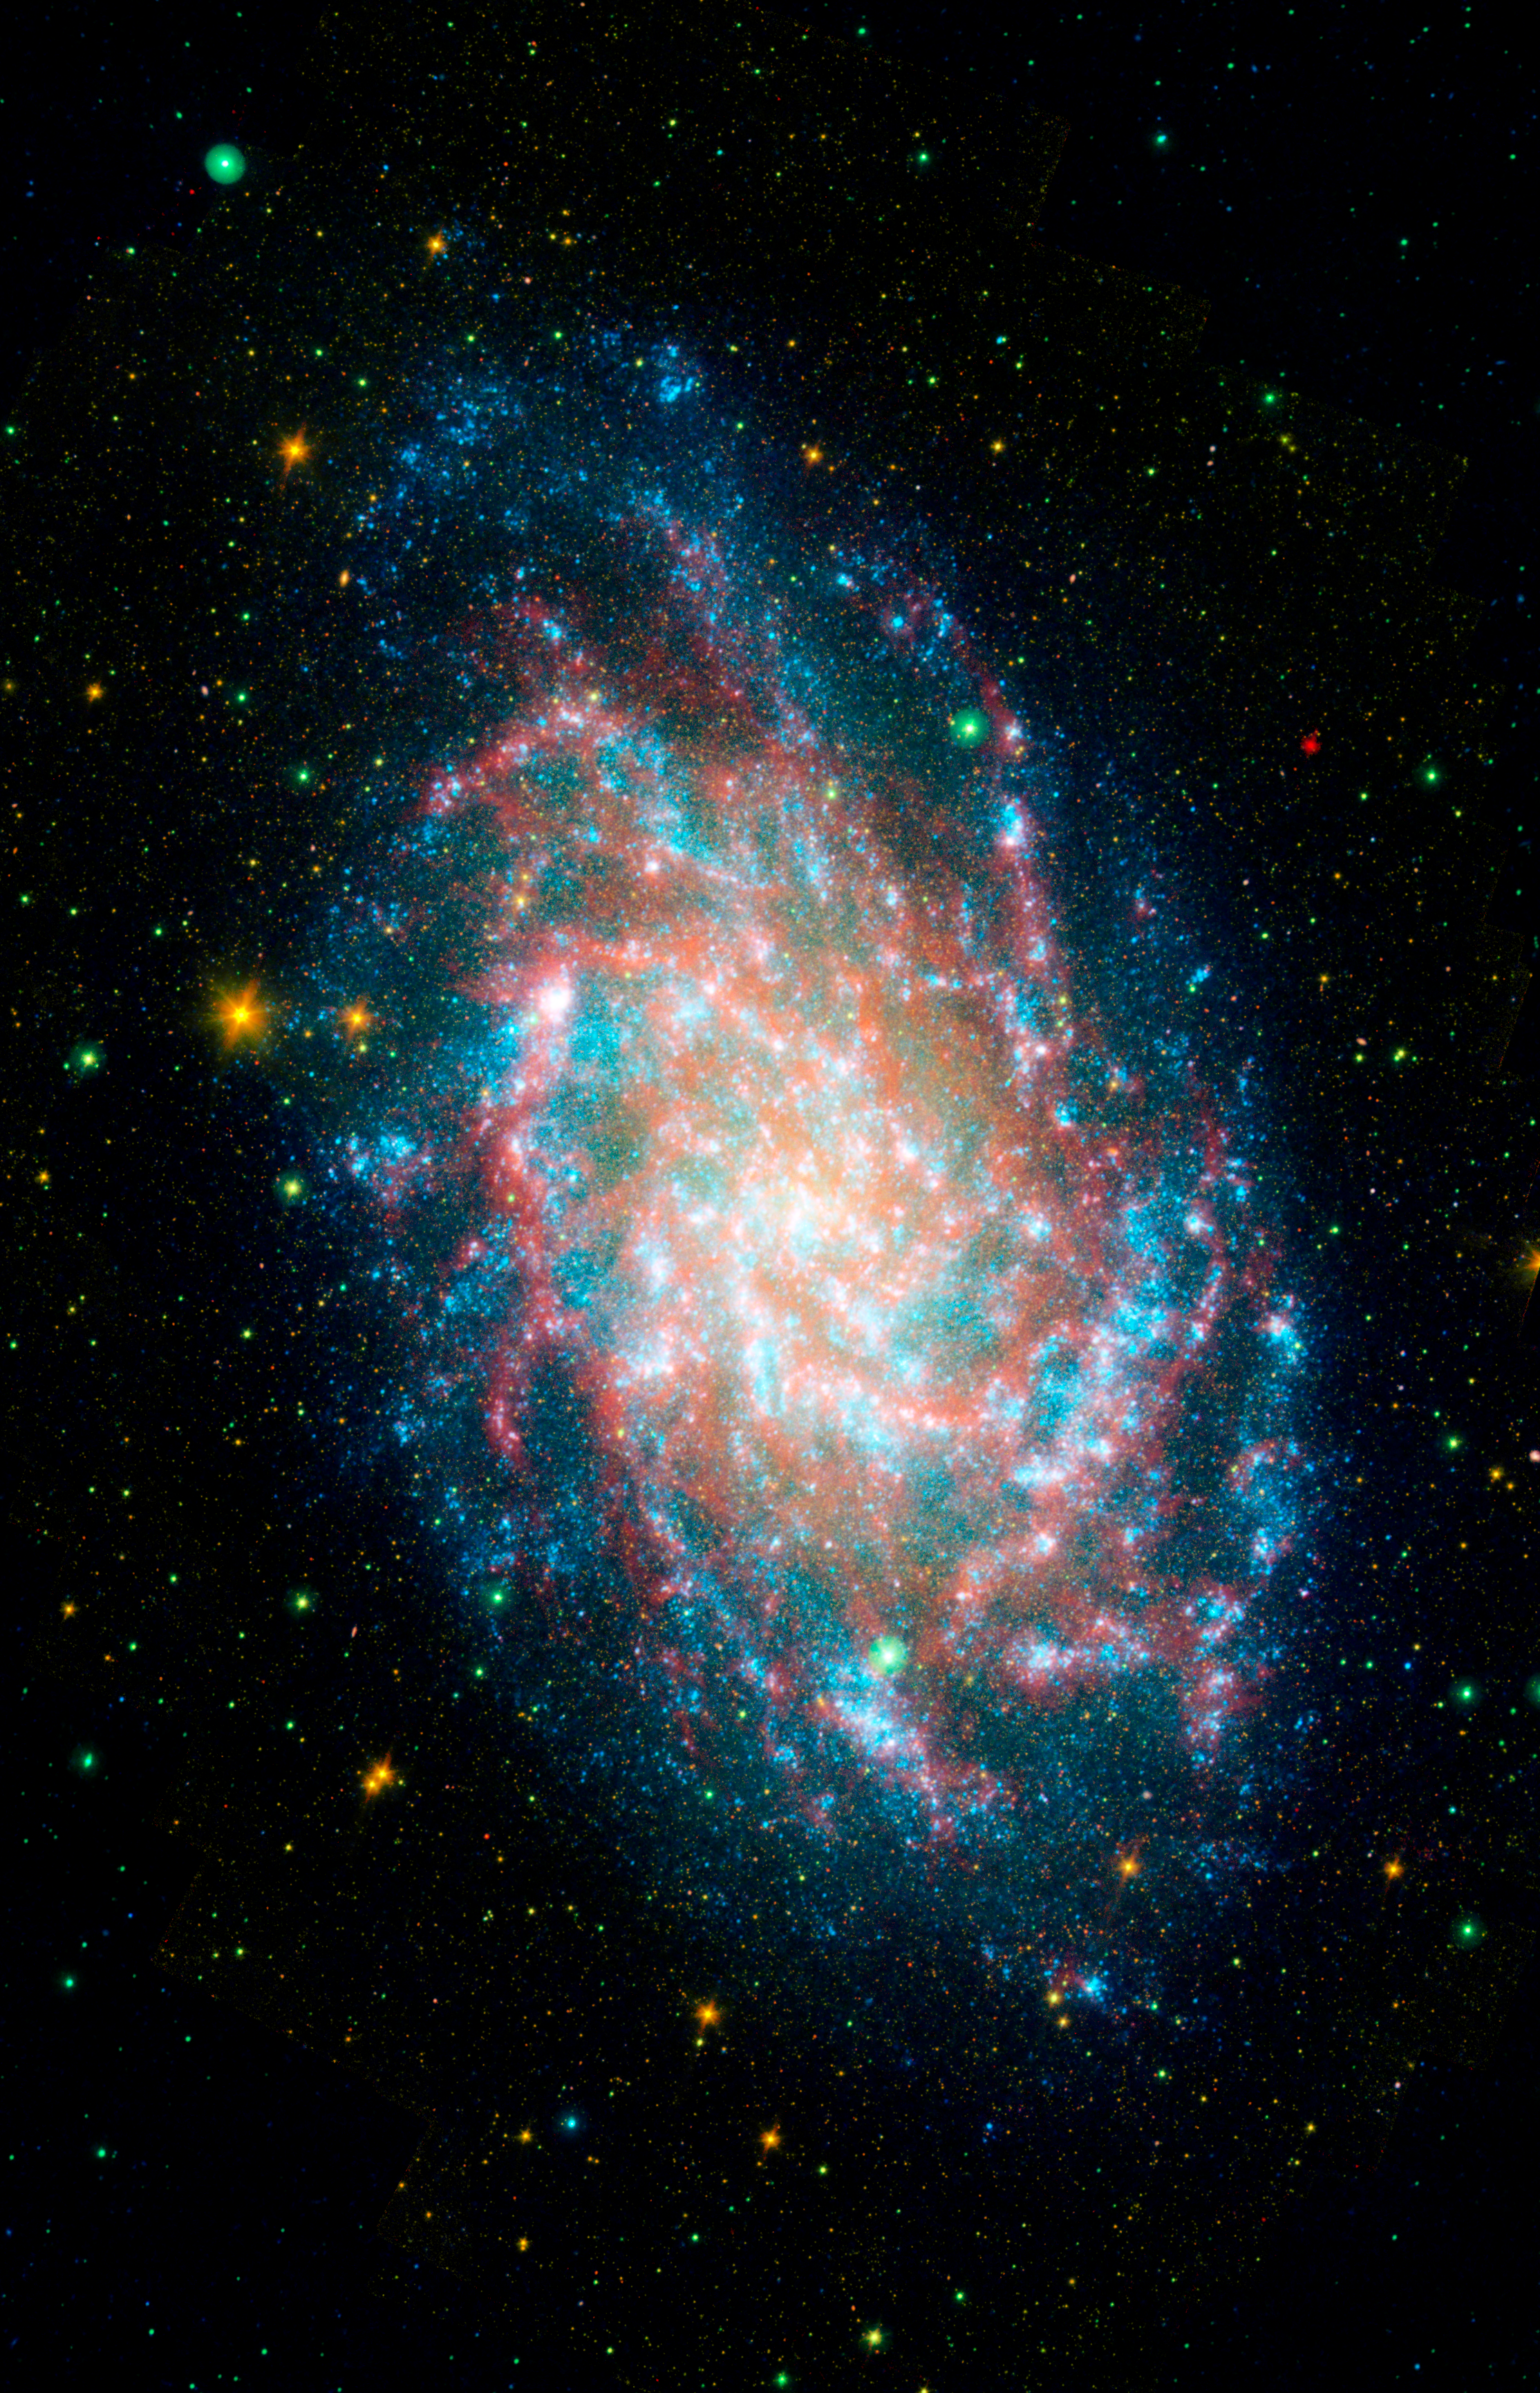

Multispectral Triangulum Galaxy 4 Channel

This image is a blend of the Galaxy Evolution Explorer's M33 image and another taken by NASA's Spitzer Space Telescope. M33, one of our closest galactic neighbors, is about 2.9 million light-years away in the constellation Triangulum, part of what's known as our Local Group of galaxies.

Together, the Galaxy Evolution Explorer and Spitzer can see a broad spectrum of sky. Spitzer, for example, can detect mid-infrared radiation from dust that has absorbed young stars' ultraviolet light. That's something the Galaxy Evolution Explorer cannot see. This combined image shows in amazing detail the beautiful and complicated interlacing of the heated dust and young stars. In some regions of M33, dust gathers where there is very little far-ultraviolet light, suggesting that the young stars are obscured or that stars further away are heating the dust. In some of the outer regions of the galaxy, just the opposite is true: There are plenty of young stars and very little dust.

Far-ultraviolet light from young stars glimmers blue, near-ultraviolet light from intermediate age stars glows green, near-infrared light from old stars burns yellow and orange, and dust rich in organic molecules burns red. The small blue flecks outside the spiral disk of M33 are most likely distant background galaxies. This image is a four-band composite that, in addition to the two ultraviolet bands, includes near infrared as yellow/orange and far infrared as red.

Credit: NASA/JPL-Caltech